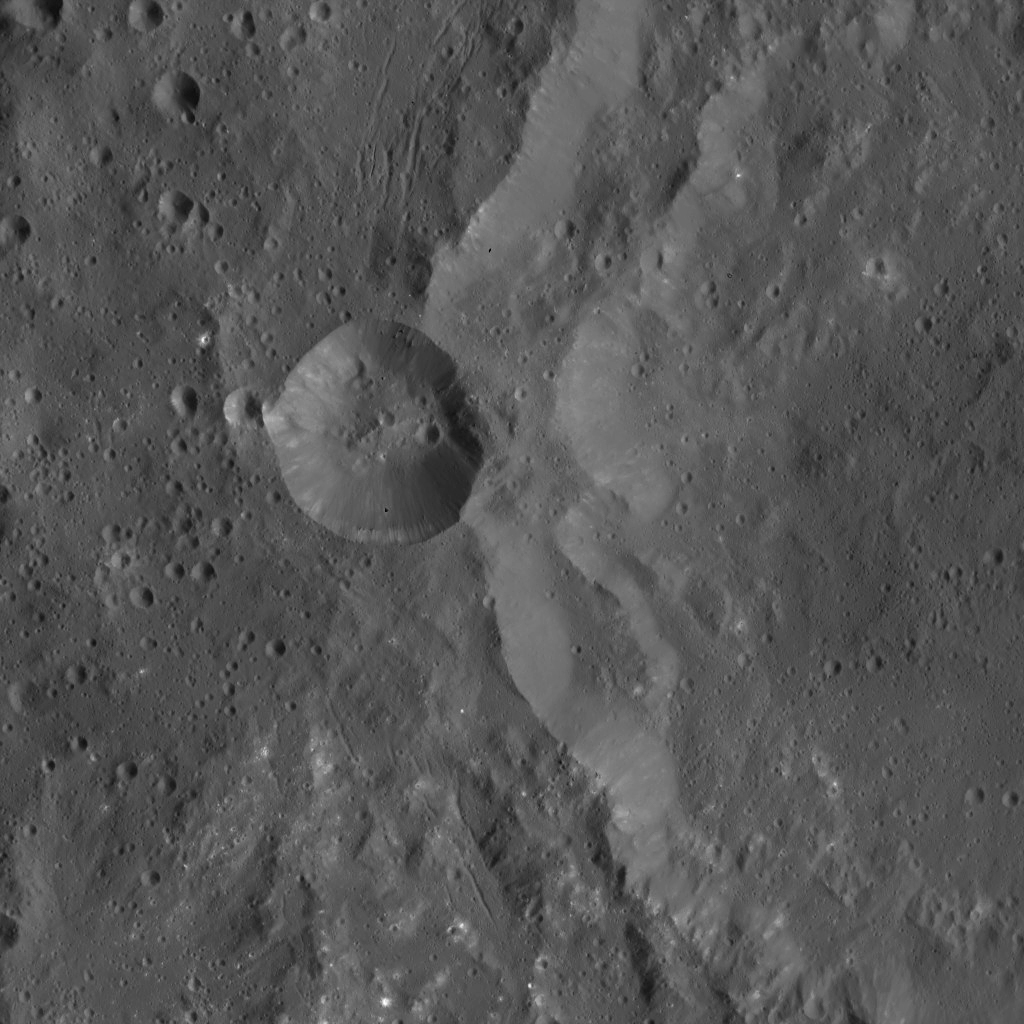

Dawn LAMO Image 90

This image shows the western rim of Azacca Crater on Ceres. A smaller impact feature sits on its flank. Of particular interest in this scene is the great number of small, bright spots, particularly in the southern part of the image.

Also of interest are narrow fractures in the terrain around Azacca. The fractures are arranged in a pattern that is concentric to the crater’s rim, but they do not penetrate through the smaller impact scar.

The view is centered at approximately 7 degrees south latitude and 218 degrees east longitude. NASA’s Dawn spacecraft took this image on March 29, 2016, in its low-altitude mapping orbit, at a distance of about 240 miles (385 kilometers) above the surface. The image resolution is 120 feet (35 meters) per pixel.

Dawn’s mission is managed by JPL for NASA’s Science Mission Directorate in Washington. Dawn is a project of the directorate’s Discovery Program, managed by NASA’s Marshall Space Flight Center in Huntsville, Alabama. UCLA is responsible for overall Dawn mission science. Orbital ATK, Inc., in Dulles, Virginia, designed and built the spacecraft. The German Aerospace Center, the Max Planck Institute for Solar System Research, the Italian Space Agency and the Italian National Astrophysical Institute are international partners on the mission team.

Credit: NASA/JPL-Caltech/UCLA/MPS/DLR/IDA